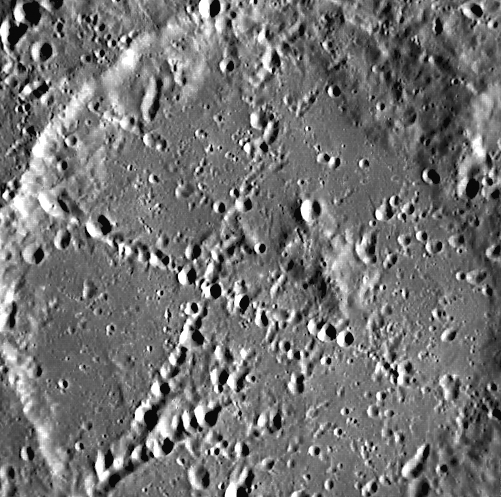

X Marks the Spot

This image of an as-yet-unnamed crater was taken using the Mercury Dual Imaging System (MDIS) pivot and Narrow Angle Camera (NAC). The perpendicular lines that traverse the crater are secondary crater chains caused by ejecta from two primary impacts outside of the field of view.

This image was acquired as part of MDIS’s high-resolution surface morphology base map. The surface morphology base map will cover more than 90% of Mercury’s surface with an average resolution of 250 meters/pixel (0.16 miles/pixel or 820 feet/pixel). Images acquired for the surface morphology base map typically have off-vertical Sun angles (i.e., high incidence angles) and visible shadows so as to reveal clearly the topographic form of geologic features.

On March 17, 2011 (March 18, 2011, UTC), MESSENGER became the first spacecraft ever to orbit the planet Mercury. The mission is currently in its commissioning phase, during which spacecraft and instrument performance are verified through a series of specially designed checkout activities. In the course of the one-year primary mission, the spacecraft’s seven scientific instruments and radio science investigation will unravel the history and evolution of the Solar System’s innermost planet. Visit the Why Mercury? section of this website to learn more about the science questions that the MESSENGER mission has set out to answer.

Date acquired: April 24, 2011
Image Mission Elapsed Time (MET): 212153114
Image ID: 171577
Instrument: Narrow Angle Camera (NAC) of the Mercury Dual Imaging System (MDIS)
Center Latitude: 2.22°
Center Longitude: 216.0° E
Resolution: 233 meters/pixel
Scale: This image is 116.5 km across.
Incidence Angle: 69.7°
Emission Angle: 7.3°
Phase Angle: 62.4°

These images are from MESSENGER, a NASA Discovery mission to conduct the first orbital study of the innermost planet, Mercury. For information regarding the use of images, see the MESSENGER image use policy.

Credit: NASA/Johns Hopkins University Applied Physics Laboratory/Carnegie Institution of Washington